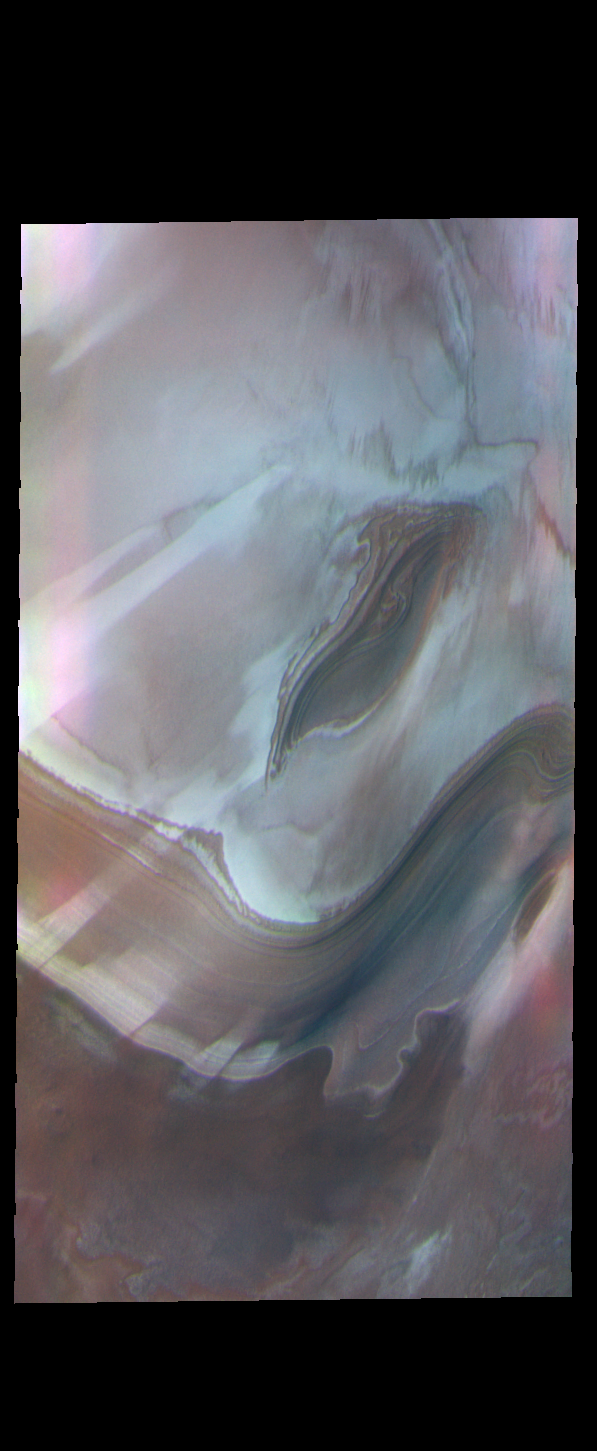

THEMIS Art #136

Do you see what I see? I’d hang this piece of abstract art on my wall.

Credit: NASA/JPL-Caltech/ASU